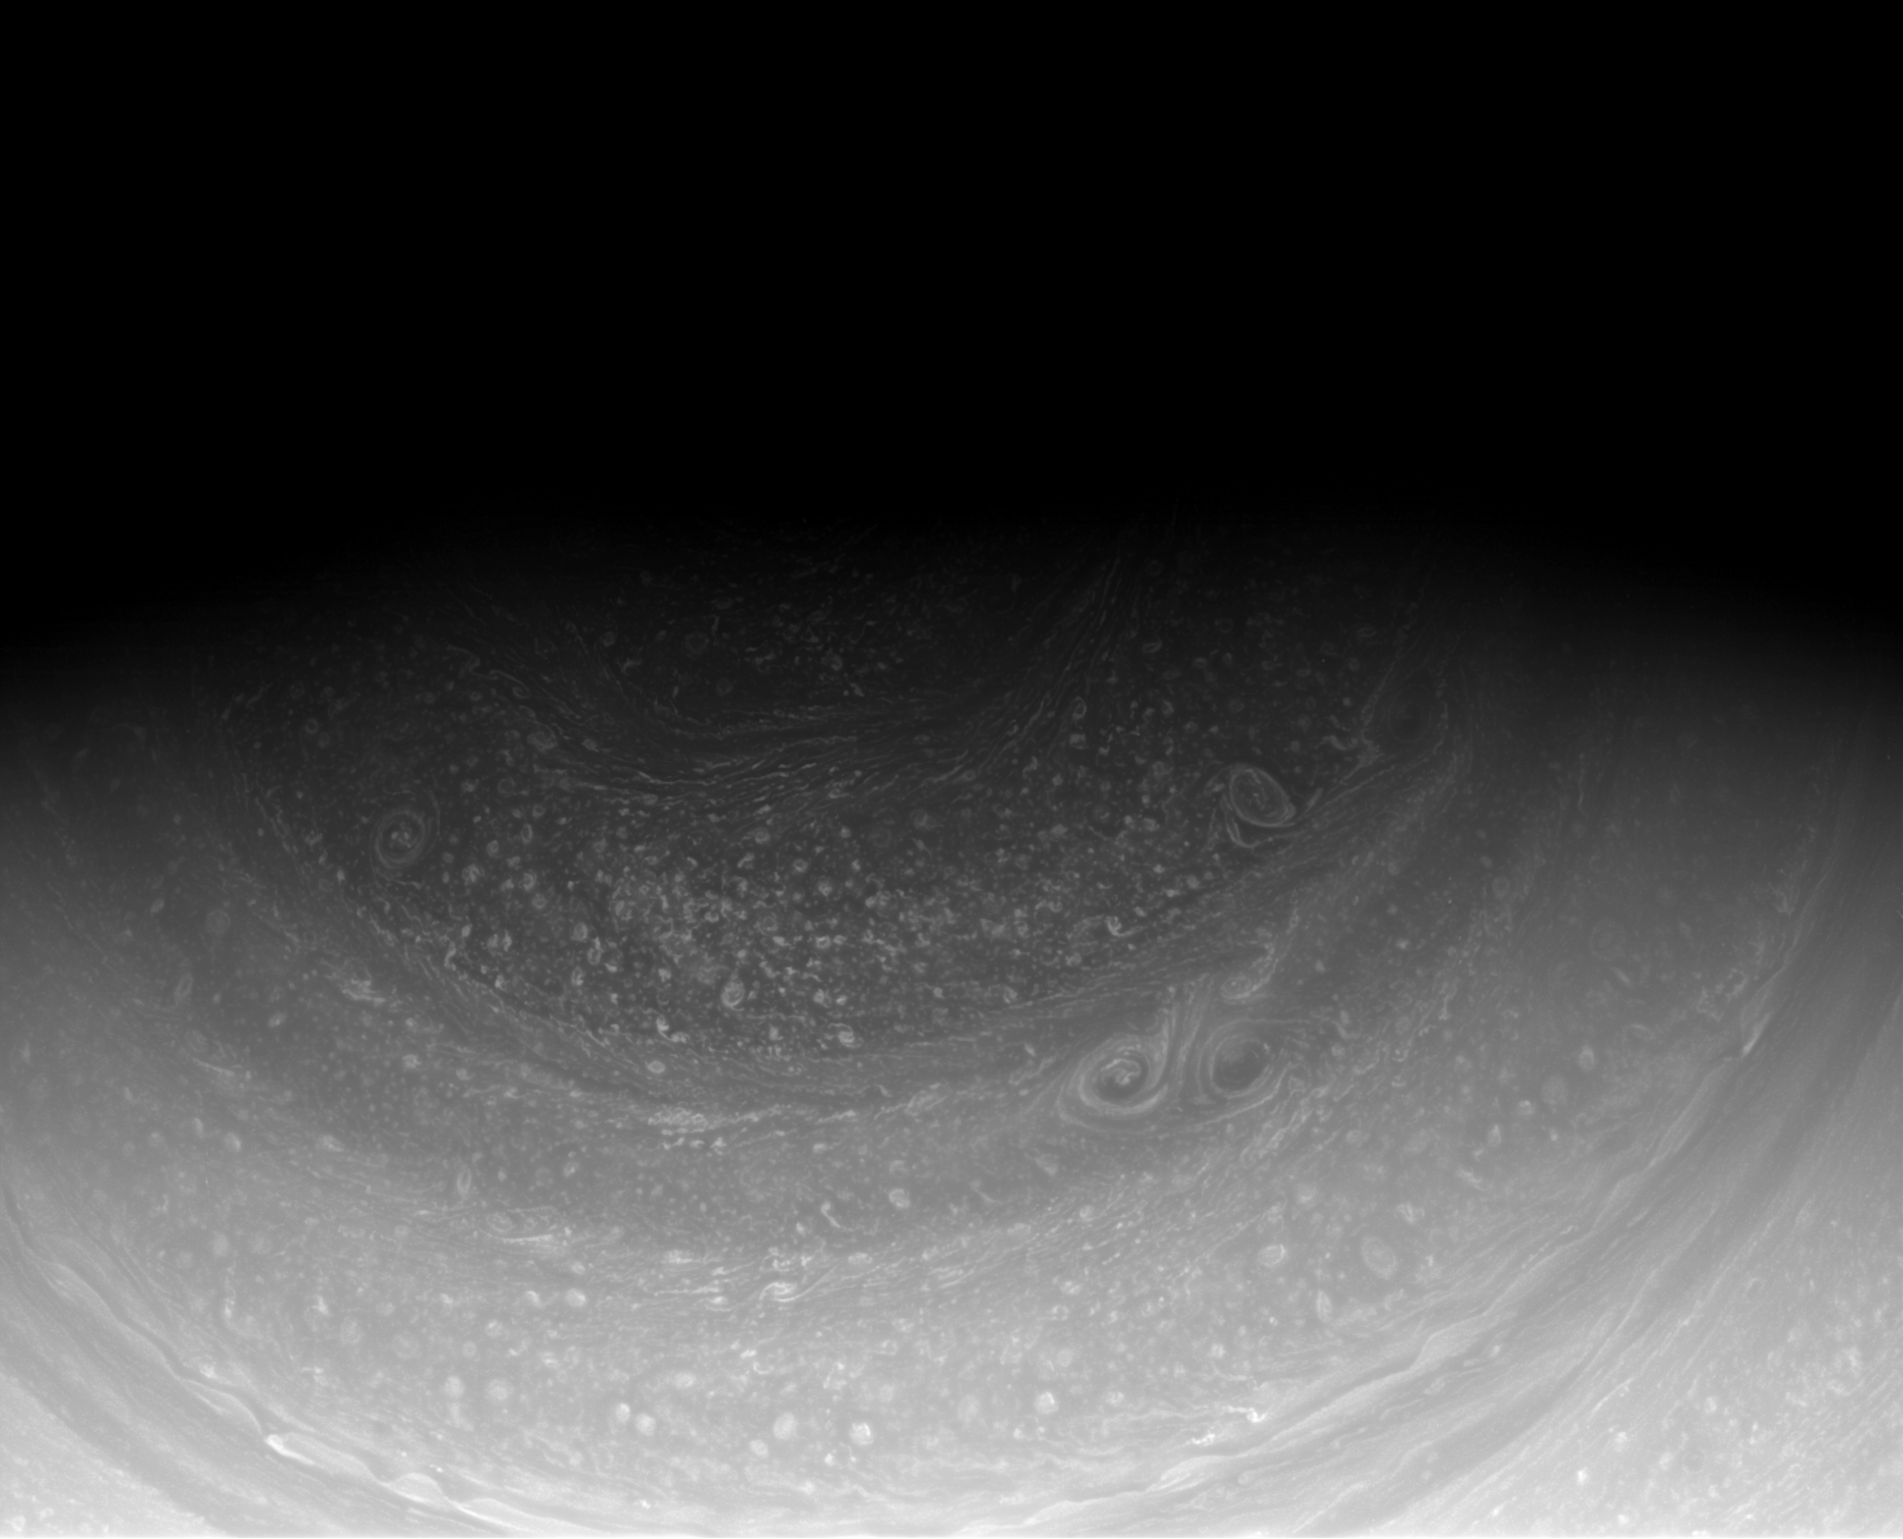

Slow Northern Reveal

Cassini imaging scientists have waited years for the sun to reveal the hexagonal wave pattern in the clouds of Saturn’s north pole, part of which can be seen at the top of this image from the Cassini spacecraft.

This mosaic combines four separate near-infrared images to show one full side of the hexagon and two partial sides cut off by shadow.

When the spacecraft arrived in 2004, winter darkened the north pole. As the planet continues its 29-year orbit, the sun sheds more light on northern features and uncovers more of this strange, long-lived formation first observed in Voyager images of the illuminated northern pole from the early 1980’s.

False color images made from data collected by Cassini’s visual and infrared mapping spectrometer (VIMS) have previously captured the full six-sided pattern in the infrared. (See PIA09188.)

South of the hexagon at least five large storm systems can be seen spinning in a sea of smaller storms.

The image was taken with the Cassini spacecraft wide-angle camera on Dec. 1, 2008 using a spectral filter sensitive to wavelengths of near-infrared light centered at 752 nanometers. The view was obtained at a distance of approximately 712,000 kilometers (442,000 miles) from Saturn and at a Sun-Saturn-spacecraft, or phase, angle of 69 degrees. Image scale is 39 kilometers (24 miles) per pixel.

The Cassini-Huygens mission is a cooperative project of NASA, the European Space Agency and the Italian Space Agency. The Jet Propulsion Laboratory, a division of the California Institute of Technology in Pasadena, manages the mission for NASA’s Science Mission Directorate, Washington, D.C. The Cassini orbiter and its two onboard cameras were designed, developed and assembled at JPL. The imaging operations center is based at the Space Science Institute in Boulder, Colo.

Credit: NASA/JPL/Space Science Institute